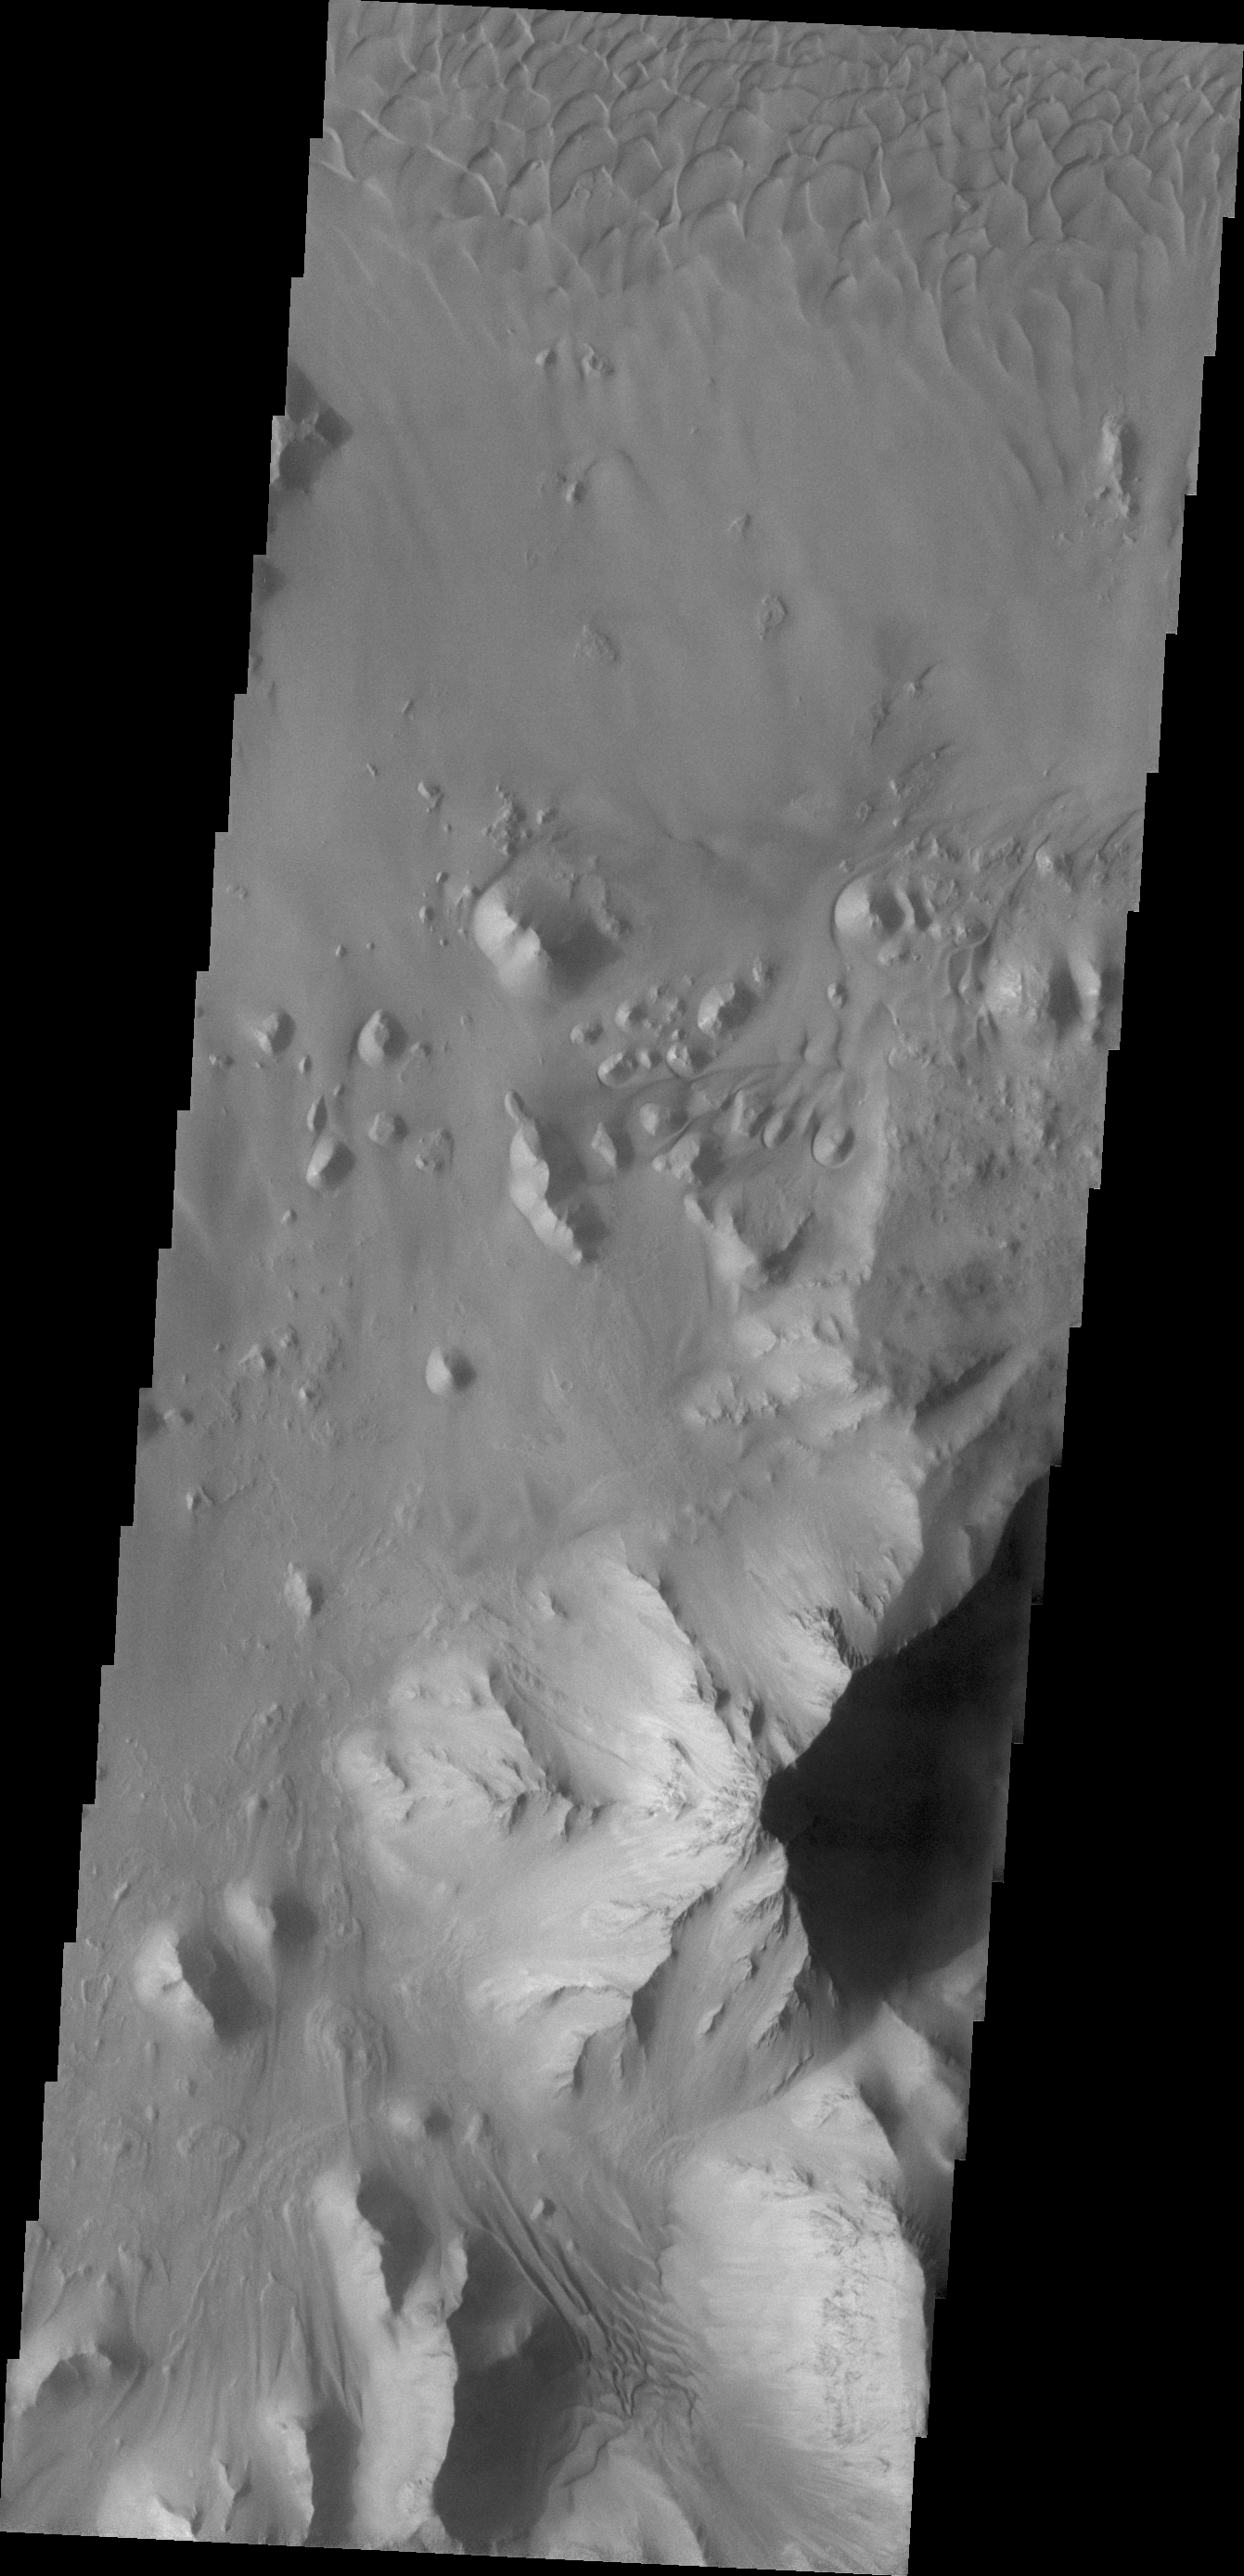

Ganges Chasma

This VIS image shows part of the floor of Ganges Chasma, including part of a sand sheet.

Credit: NASA/JPL/ASU